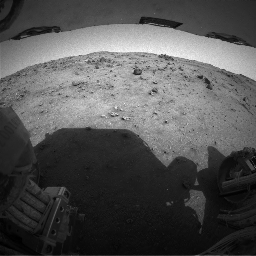

Spirit Ascent Movie, Rover’s-Eye View

A movie assembled from frames taken by the rear hazard-identification camera on NASA’s Mars Exploration Rover Spirit shows the last few days of the rover’s ascent to the crest of “Husband Hill” inside Mars’ Gusev Crater. The rover was going in reverse. Rover planners often drive Spirit backwards to keep wheel lubrication well distributed. The images in this clip span a timeframe from Spirit’s 573rd martian day, or sol (Aug, 13, 2005) to sol 582 (Aug. 22, 2005), the day after the rover reached the crest. During that period, Spirit drove 136 meters (446 feet),

Credit: NASA/JPL